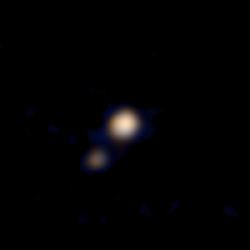

First Pluto-Charon Color Image from New Horizons

This image of Pluto and its largest moon, Charon, was taken by the Ralph color imager aboard NASA’s New Horizons spacecraft on April 9 and downlinked to Earth the following day. It is the first color image ever made of the Pluto system by a spacecraft on approach. The image is a preliminary reconstruction, which will be refined later by the New Horizons science team. Clearly visible are both Pluto and the Texas-sized Charon. The image was made from a distance of about 71 million miles (115 million kilometers)-roughly the distance from the Sun to Venus. At this distance, neither Pluto nor Charon is well resolved by the color imager, but their distinctly different appearances can be seen. As New Horizons approaches its flyby of Pluto on July 14, it will deliver color images that eventually show surface features as small as a few miles across.

Credit: NASA/Johns Hopkins University Applied Physics Laboratory/Southwest Research Institute